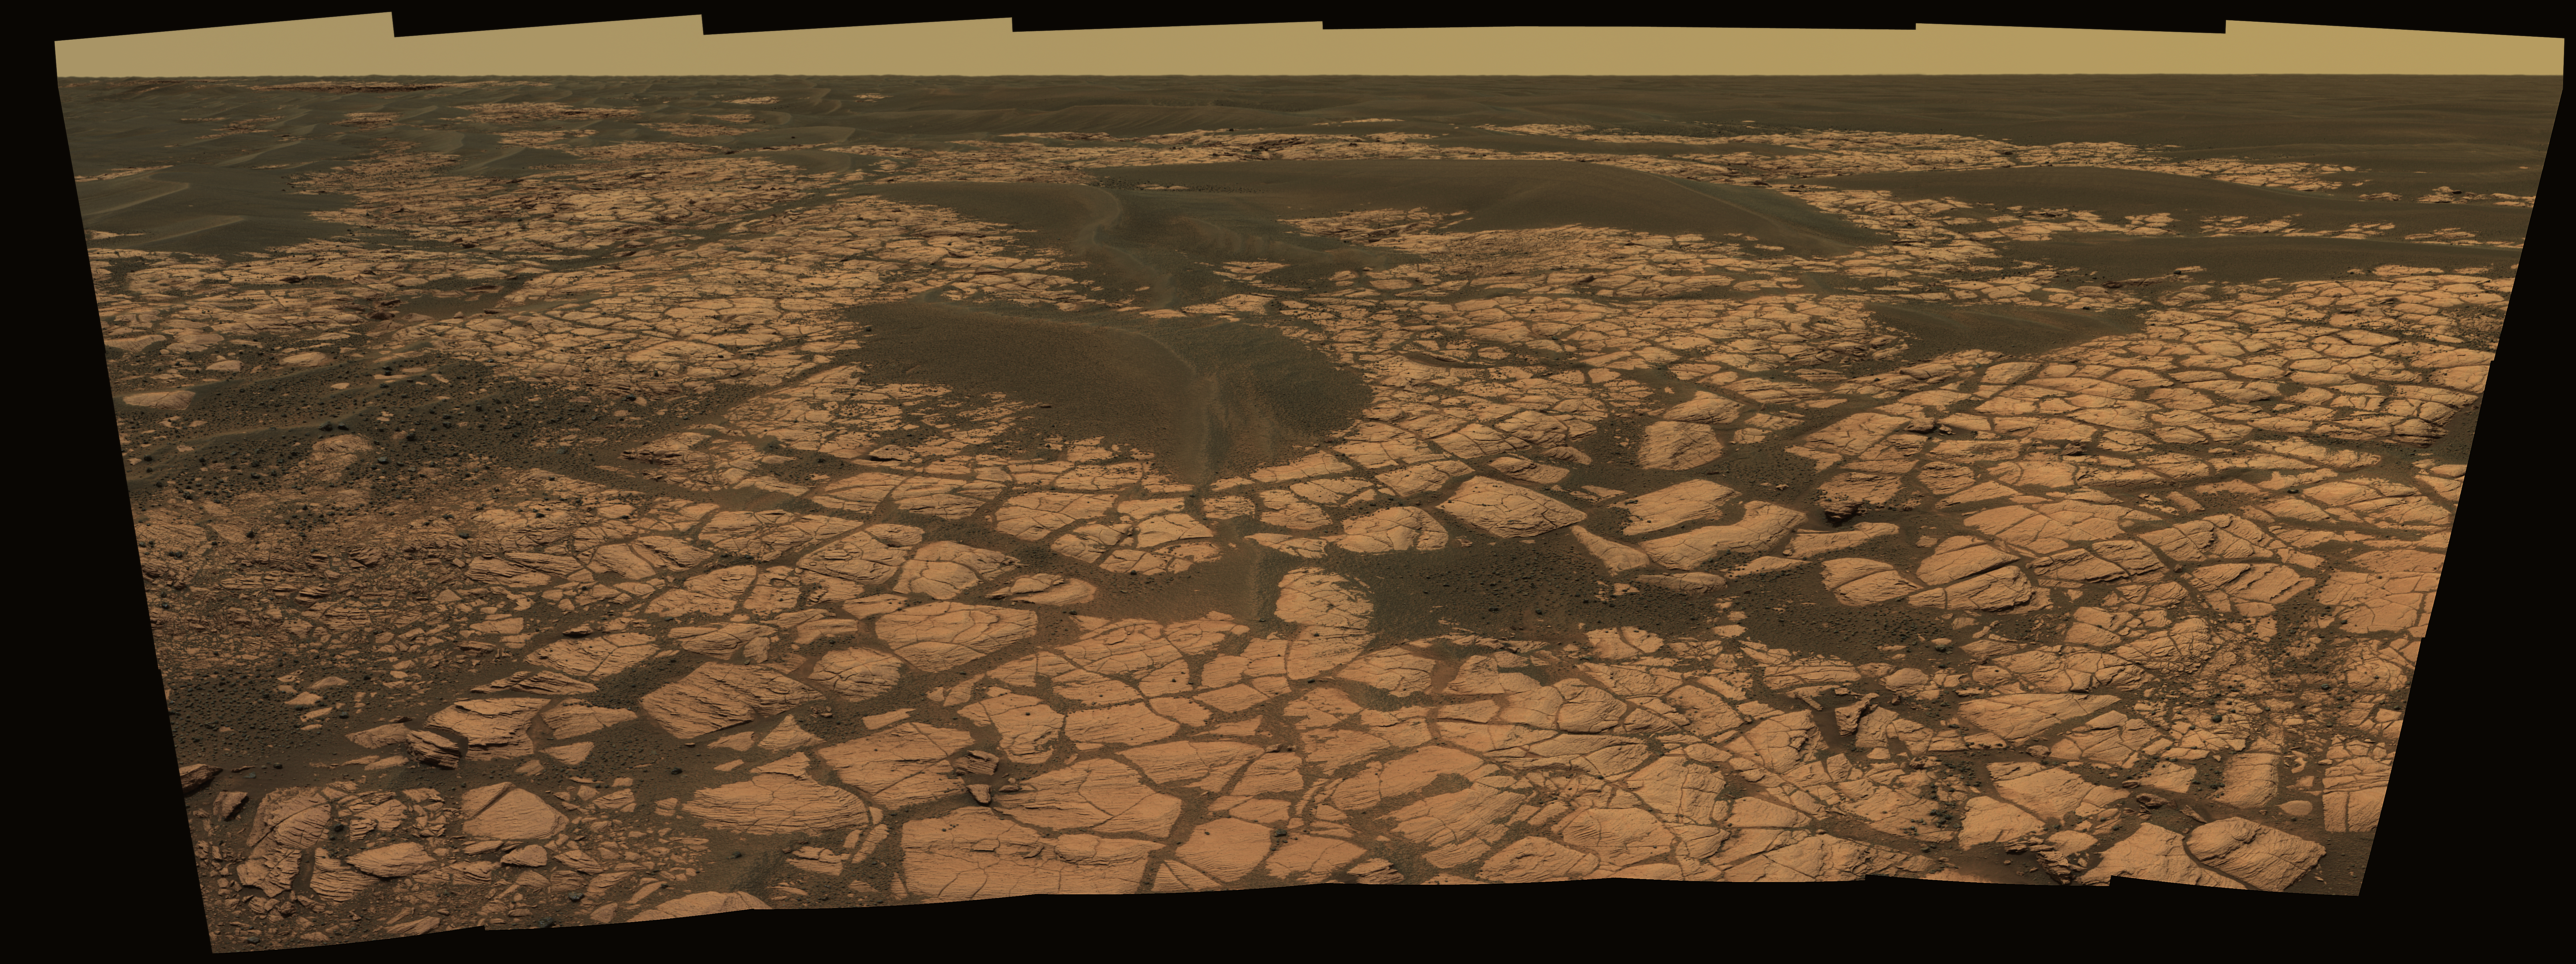

Opportunity’s ‘Olympia’ Panorama

This view from the panoramic camera on NASA’s Mars Exploration Rover Opportunity shows an outcrop called “Olympia” along the northwestern margin of “Erebus” crater. The view spans about 120 degrees from side to side, generally looking southward. The outcrop exposes a broad expanse of sulfate-rich sedimentary rocks. The rocks were formed predominantly from windblown sediments, but some also formed in environmental conditions from damp to under shallow surface water. After taking the images that were combined into this view, Opportunity drove along along a path between sand dunes to the upper left side of the image, where a cliff in the background can be seen. This is a cliff is known as the “Mogollon Rim.” Researchers expect it to expose more than 1 meter (3 feet) of new strata. These strata may represent the highest level observed yet by Opportunity. The image is an approximately true-color rendering generated using the panoramic camera’s 750-nanometer, 530-nanometer and 430-nanometer filters.

Credit: NASA/JPL-Caltech/Cornell